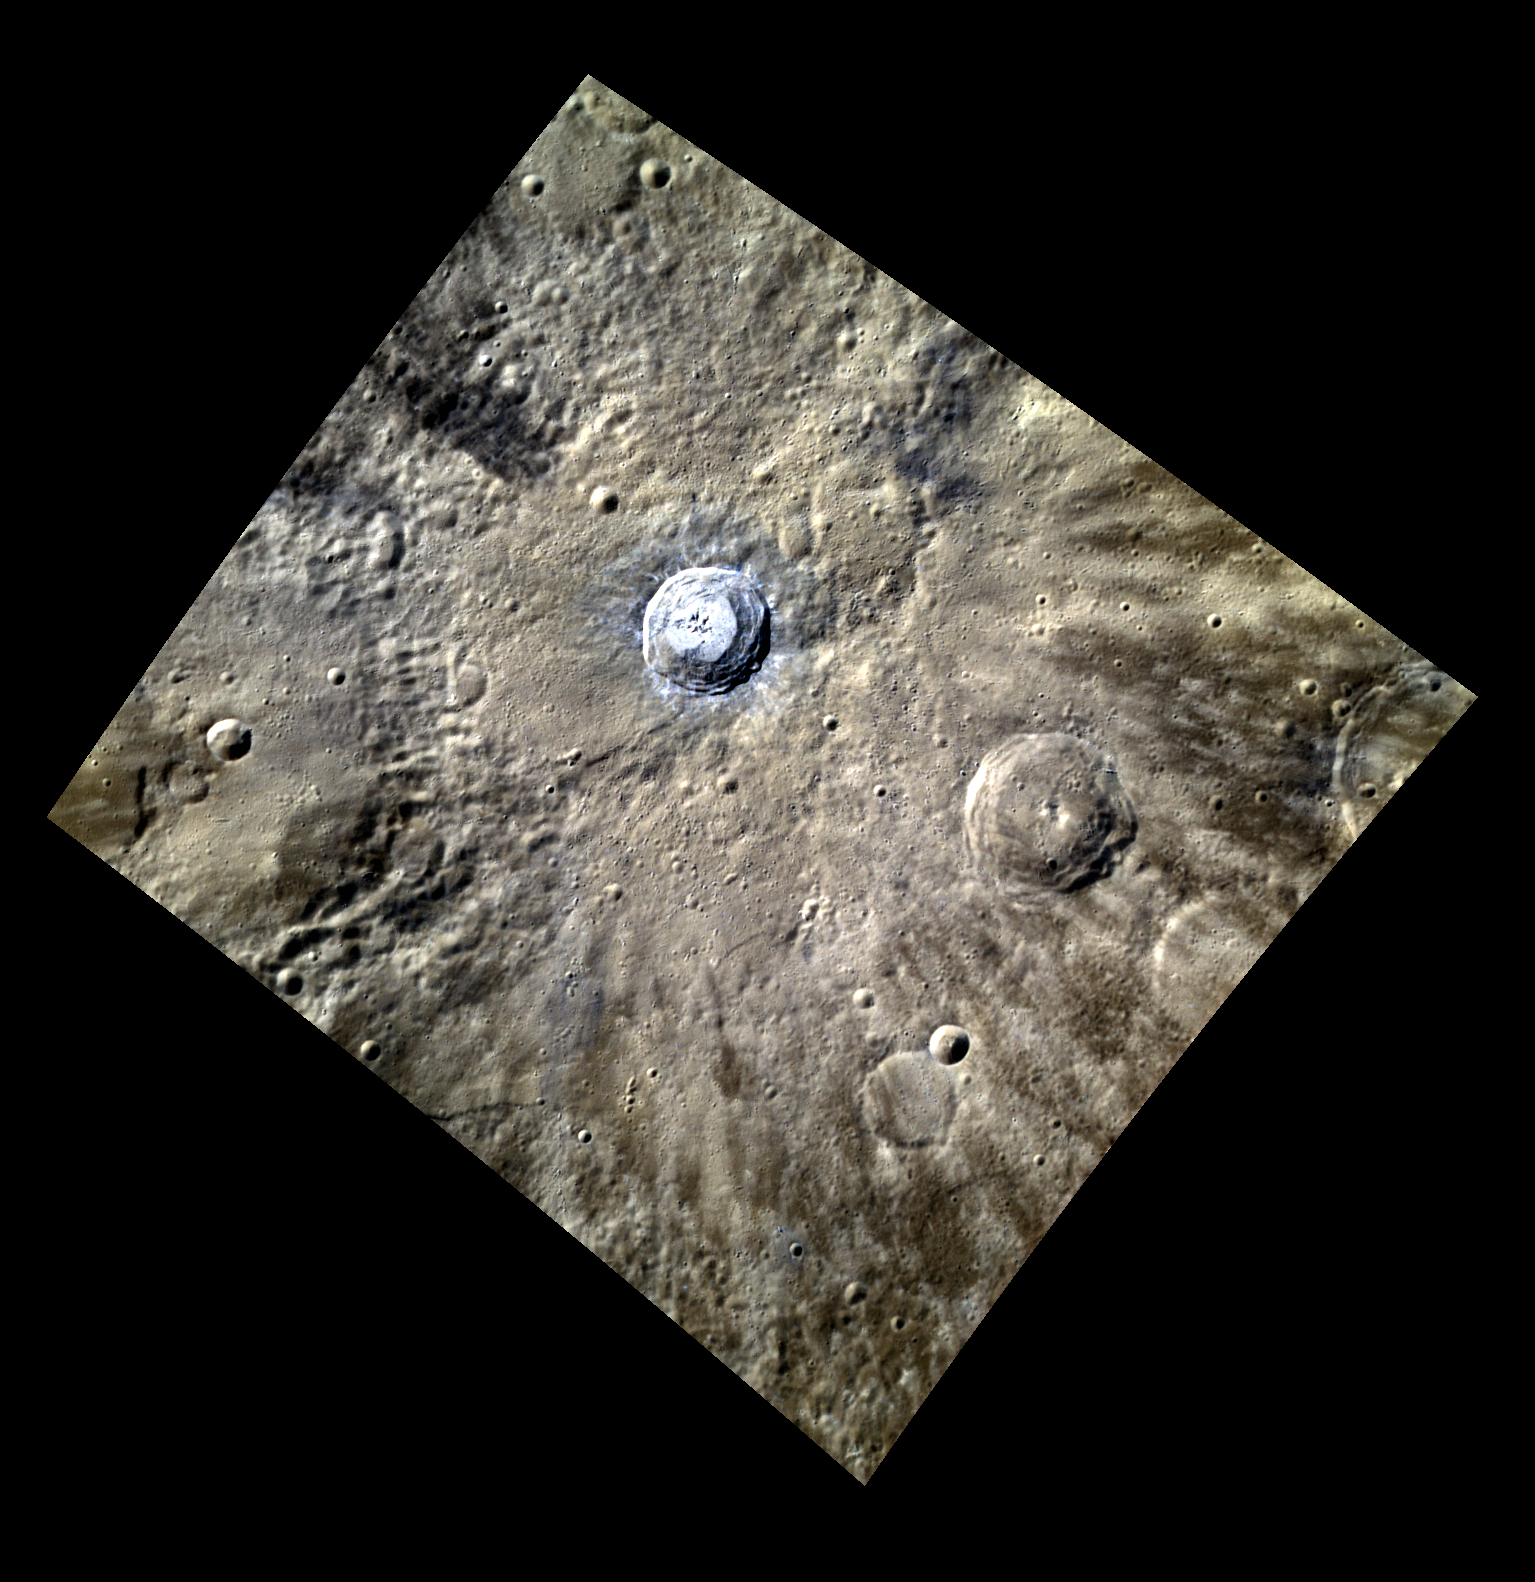

Blue and Rayed

This color image of the rayed crater Fonteyn, shows the central portion of its ray system. Rays on Mercury are usually maturity rays, meaning they are composed of fresh material from young craters and over geologic time they are weathered by space until they blend in with the background. Fonteyn is also interesting because of the bright material near the crater.

This image was acquired as a high-resolution targeted color observation. Targeted color observations are images of a small area on Mercury’s surface at resolutions higher than the 1-kilometer/pixel 8-color base map. During MESSENGER’s one-year primary mission, hundreds of targeted color observations were obtained. During MESSENGER’s extended mission, high-resolution targeted color observations are more rare, as the 3-color base map is covering Mercury’s northern hemisphere with the highest-resolution color images that are possible.

Date acquired: June 29, 2012
Image Mission Elapsed Time (MET): 249498646, 249498642, 249498638
Image ID: 2108963, 2108962, 2108961
Instrument: Wide Angle Camera (WAC) of the Mercury Dual Imaging System (MDIS)
WAC filters: 9, 7, 6 (996, 748, 433 nanometers) in red, green, and blue
Center Latitude: 32.24°
Center Longitude: 95.65° E
Resolution: 216 meters/pixel
Scale: Fonteyn crater is 29 km (18 miles) in diameter
Incidence Angle: 46.0°
Emission Angle: 25.8°
Phase Angle: 71.9°

The MESSENGER spacecraft is the first ever to orbit the planet Mercury, and the spacecraft’s seven scientific instruments and radio science investigation are unraveling the history and evolution of the Solar System’s innermost planet. Visit the Why Mercury? section of this website to learn more about the key science questions that the MESSENGER mission is addressing. During the one-year primary mission, MDIS acquired 88,746 images and extensive other data sets. MESSENGER is now in a year-long extended mission, during which plans call for the acquisition of more than 80,000 additional images to support MESSENGER’s science goals.

These images are from MESSENGER, a NASA Discovery mission to conduct the first orbital study of the innermost planet, Mercury. For information regarding the use of images, see the MESSENGER image use policy.

Credit: NASA/Johns Hopkins University Applied Physics Laboratory/Carnegie Institution of Washington